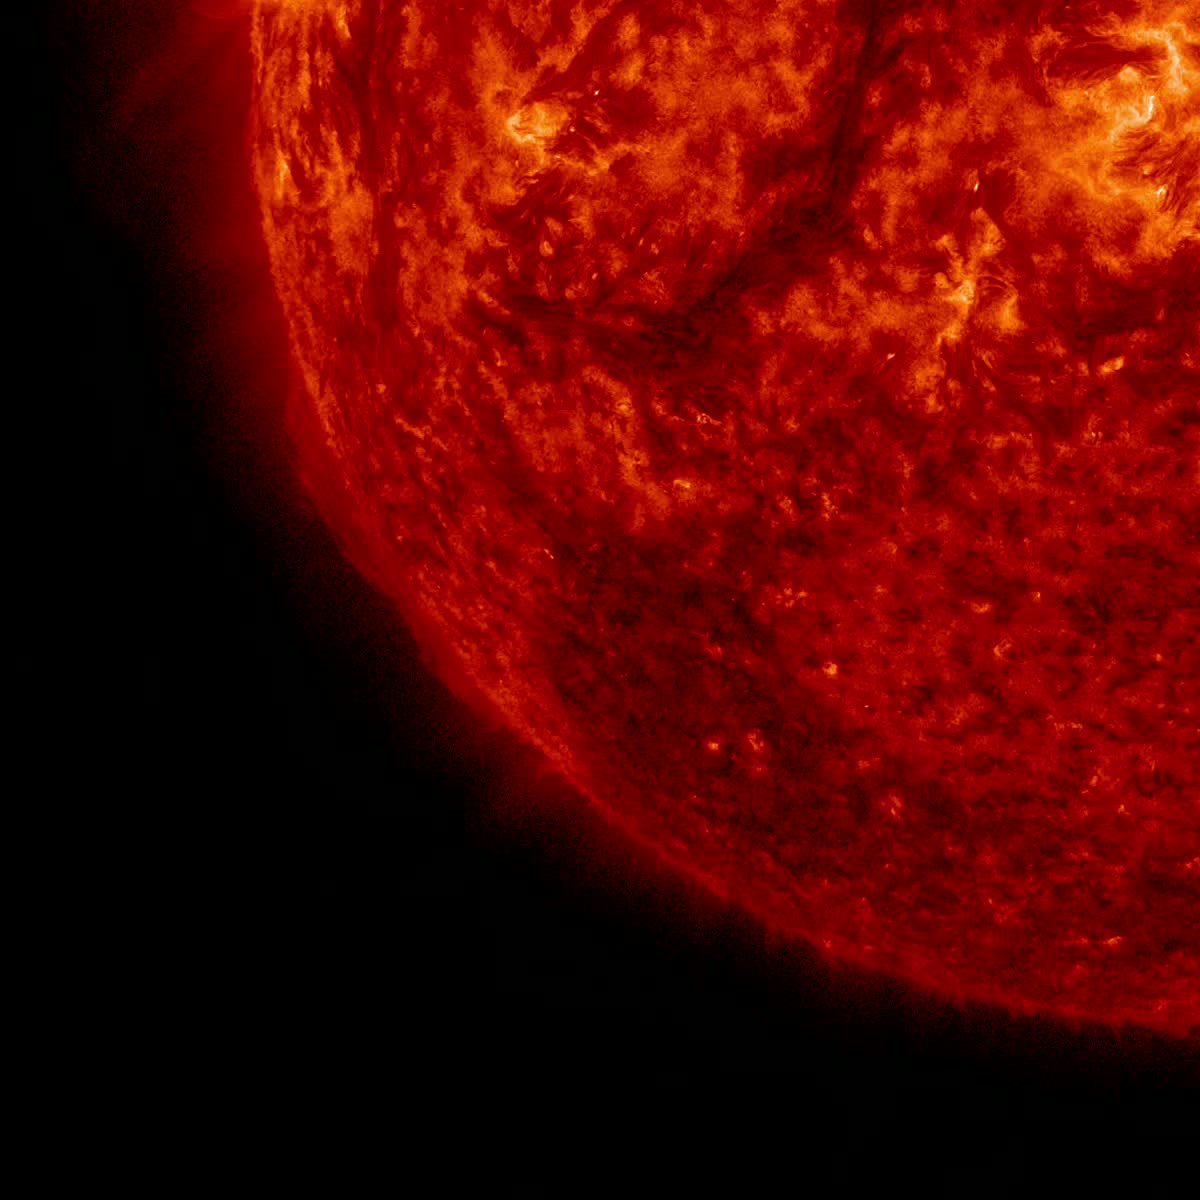

Outburst on the Sun

The Sun blew out a coronal mass ejection along with part of a solar filament over a three-hour period (Feb. 24, 2015). While some of the strands fell back into the Sun, a substantial part raced into space in a bright cloud of particles (as observed by the SOHO spacecraft). The activity was captured in a wavelength of extreme ultraviolet light. Because this occurred way over near the edge of the Sun, it was unlikely to have any effect on Earth.

Credit: NASA/Solar Dynamics Observatory